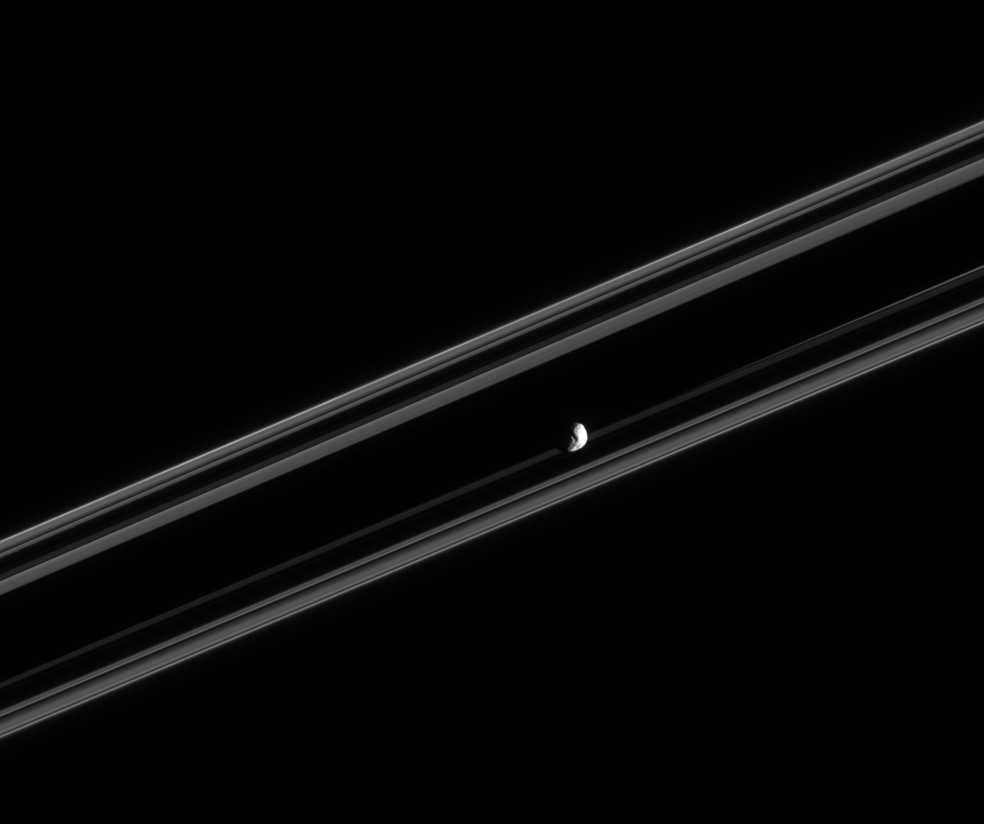

Janus Rides the Rings

Cassini was nearly in the plane of Saturn’s rings when it took this image of Janus. The nearly edge-on rings appear almost ribbon-like in this view, and some surface detail is visible on the small moon. Janus is 181 kilometers (113 miles) across.

The image was taken in visible light with the Cassini spacecraft narrow-angle camera on Feb. 18, 2005, at a distance of approximately 911,000 kilometers (566,000 miles) from Janus and at a Sun-Janus-spacecraft, or phase, angle of 101 degrees. The image scale is 5 kilometers (3 miles) per pixel.

The Cassini-Huygens mission is a cooperative project of NASA, the European Space Agency and the Italian Space Agency. The Jet Propulsion Laboratory, a division of the California Institute of Technology in Pasadena, manages the mission for NASA’s Science Mission Directorate, Washington, D.C. The Cassini orbiter and its two onboard cameras were designed, developed and assembled at JPL. The imaging team is based at the Space Science Institute, Boulder, Colo.

Credit: NASA/JPL/Space Science Institute